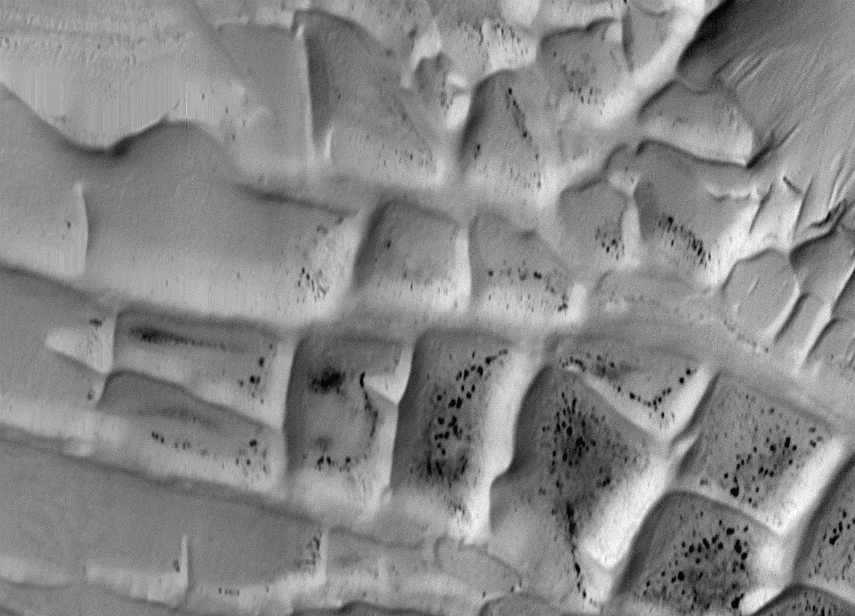

Ridges in Mars’ South Polar Region

Complex of rectilinear intersecting ridges in the south polar region. This 20 x 14 km area image (frame 7908) is centered near 81.5 degrees south, 65 degrees west.

Figure caption from Science Magazine.

Credit: NASA/JPL/Malin Space Science Systems